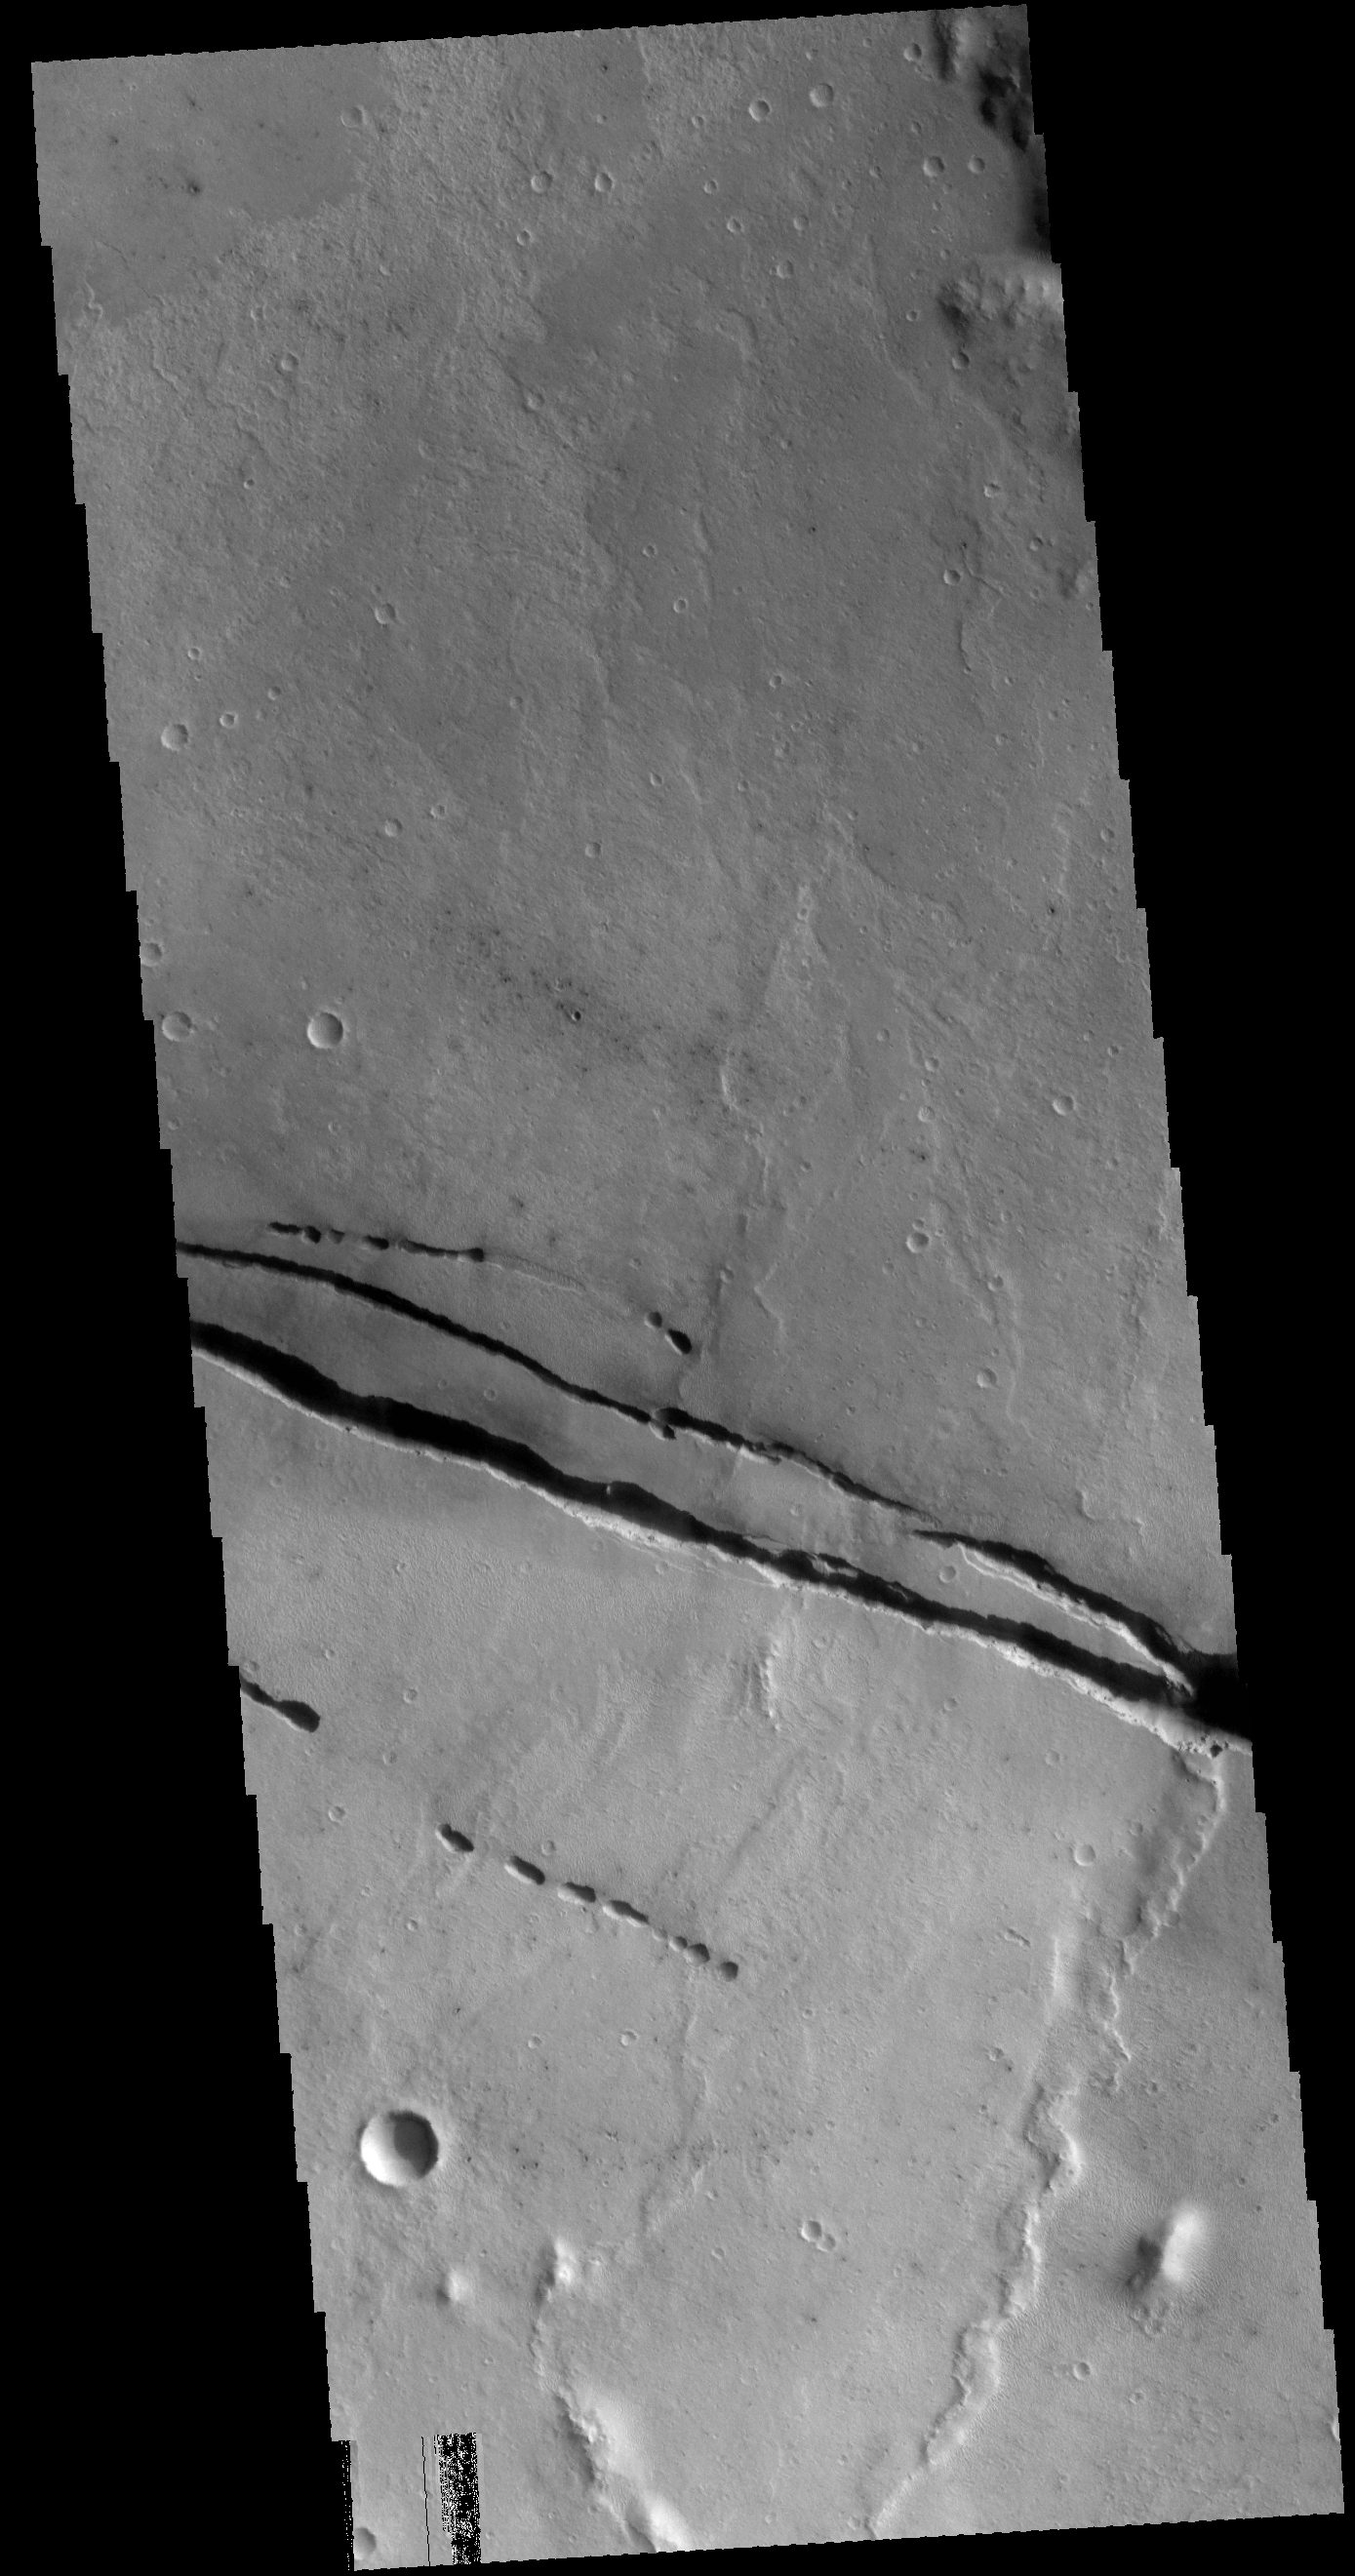

Cerberus Fossae

Cerberus Fossae is a group of graben located near the southern part of Tartarus Montes. The graben are fault bounded blocks of material that have slide downward along the fault faces. The fossae cut through the hills of Tartarus Montes, which means the montes formed first and the fossae formed at some time after the montes.

Credit: NASA/JPL-Caltech/ASU